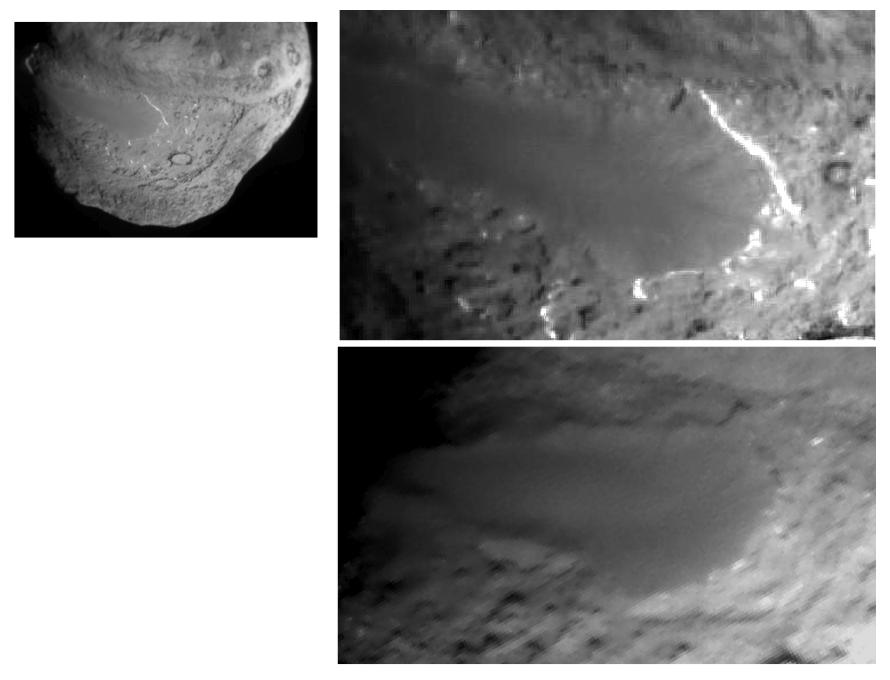

Changes to Smooth Terrain (Unannotated)

This image layout depicts changes in the surface of comet Tempel 1, observed first by NASA’s Deep Impact Mission in 2005 (top right) and again by NASA’s Stardust-NExT mission on Feb. 14, 2011 (bottom right). Between the two visits, the comet made one trip around the sun. The image at top left is a wider shot from Deep Impact.

The smooth terrain is at a higher elevation than the more textured surface around it. Scientists think that cliffs, located near the prominent white lines, are being eroded back to the left in this view. The cliffs appear to have eroded as much as 20 to 30 meters (66 to 100 feet) in some places, since Deep Impact took the initial image. The middle left of the images show depressions that have merged together over time, also from erosion. This erosion is caused by volatile substances evaporating away from the comet.

Stardust-NExT is a low-cost mission that will expand the investigation of comet Tempel 1 initiated by NASA’s Deep Impact spacecraft. JPL, a division of the California Institute of Technology in Pasadena, manages Stardust-NExT for the NASA Science Mission Directorate, Washington, D.C. Joe Veverka of Cornell University, Ithaca, N.Y., is the mission’s principal investigator. Lockheed Martin Space Systems, Denver, built the spacecraft and manages day-to-day mission operations.

Credit: NASA/JPL-Caltech/Cornell